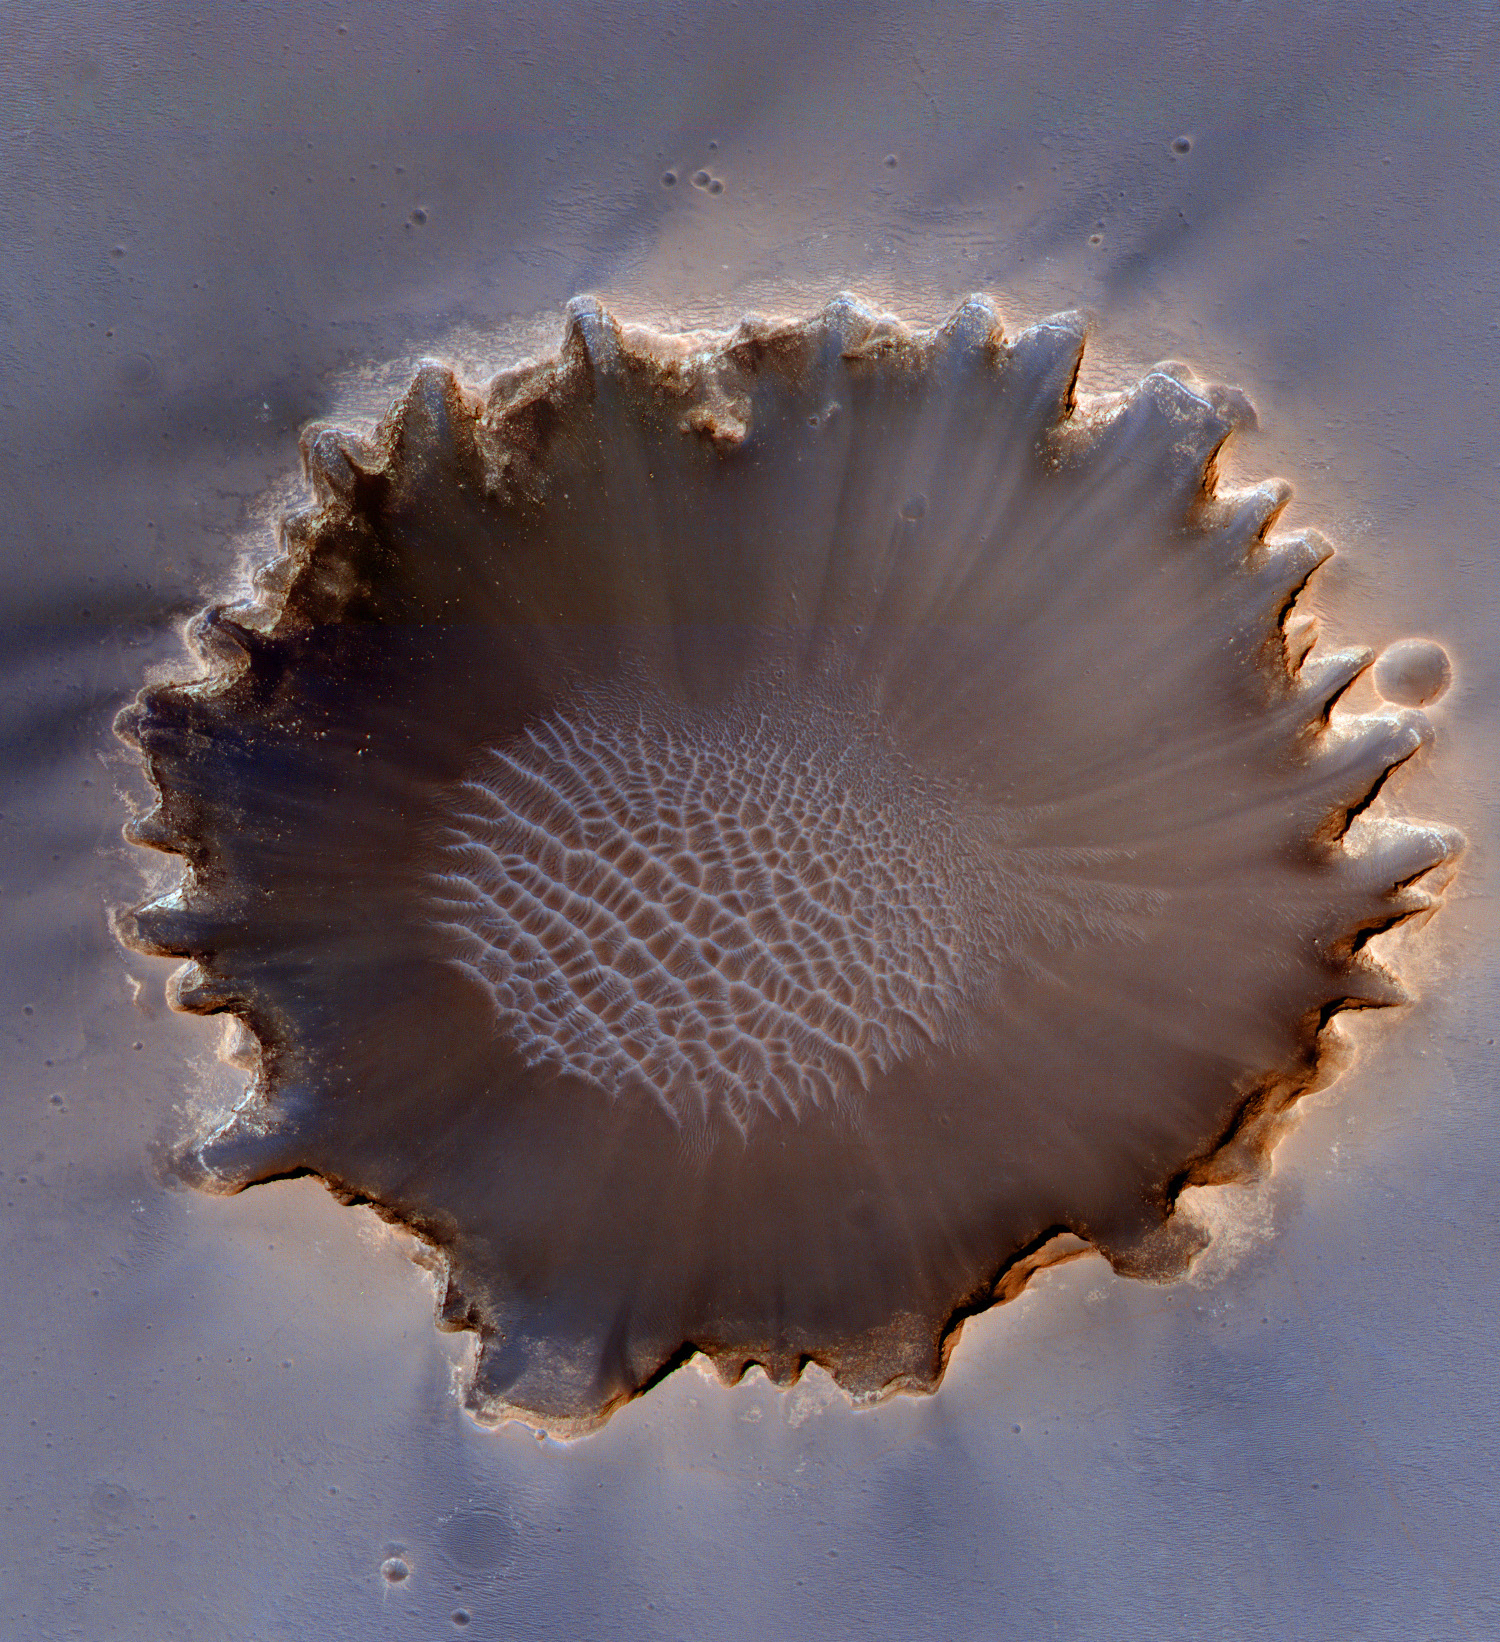

Oblique View of Victoria Crater

This image of Victoria Crater in the Meridiani Planum region of Mars was taken by the High Resolution Imaging Science Experiment (HiRISE) camera on NASA’s Mars Reconnaissance Orbiter at more of a sideways angle than earlier orbital images of this crater. The camera pointing was 22 degrees east of straight down, yielding a view comparable to looking at the landscape out an airplane window. East is at the top. The most interesting exposures of geological strata are in the steep walls of the crater, difficult to see from straight overhead. Especially prominent in this oblique view is a bright band near the top of the crater wall. Colors have been enhanced to make subtle differences more visible.

Earlier HiRISE images of Victoria Crater supported the exploration of this crater by NASA’s Opportunity roverand contributed to joint scientific studies. Opportunity explored the rim and interior of this 800-meter-wide (half-mile-wide) crater from September 2006 through August 2008. The rover’s on-site investigations indicated that the bright band near the top of the crater wall was formed by diagenesis (chemical and physical changes in sediments after deposition). The bright band separates bedrock from the material displaced by the impact that dug the crater.

This view is a cutout from a HiRISE exposure taken on July 18, 2009. Some of Opportunity’s tracks are still visible to the north of the crater (left side of this cutout).

Full-frame images from this HiRISE observation, catalogued as ESP_013954_1780, are at http://hirise.lpl.arizona.edu/ESP_013954_1780. The full-frame image is centered at 2.1 degrees south latitude, 354.5 degrees east longitude. It was taken at 2:31 p.m. local Mars time. The scence is illuminated from the west with the sun 49 degrees above the horizon.

NASA’s Jet Propulsion Laboratory, a division of the California Institute of Technology in Pasadena, manages the Mars Reconnaissance Orbiter for NASA’s Science Mission Directorate, Washington. Lockheed Martin Space Systems, Denver, is the prime contractor for the project and built the spacecraft. The High Resolution Imaging Science Experiment is operated by the University of Arizona, Tucson, and the instrument was built by Ball Aerospace & Technologies Corp., Boulder, Colo.

Credit: NASA/JPL-Caltech/University of Arizona